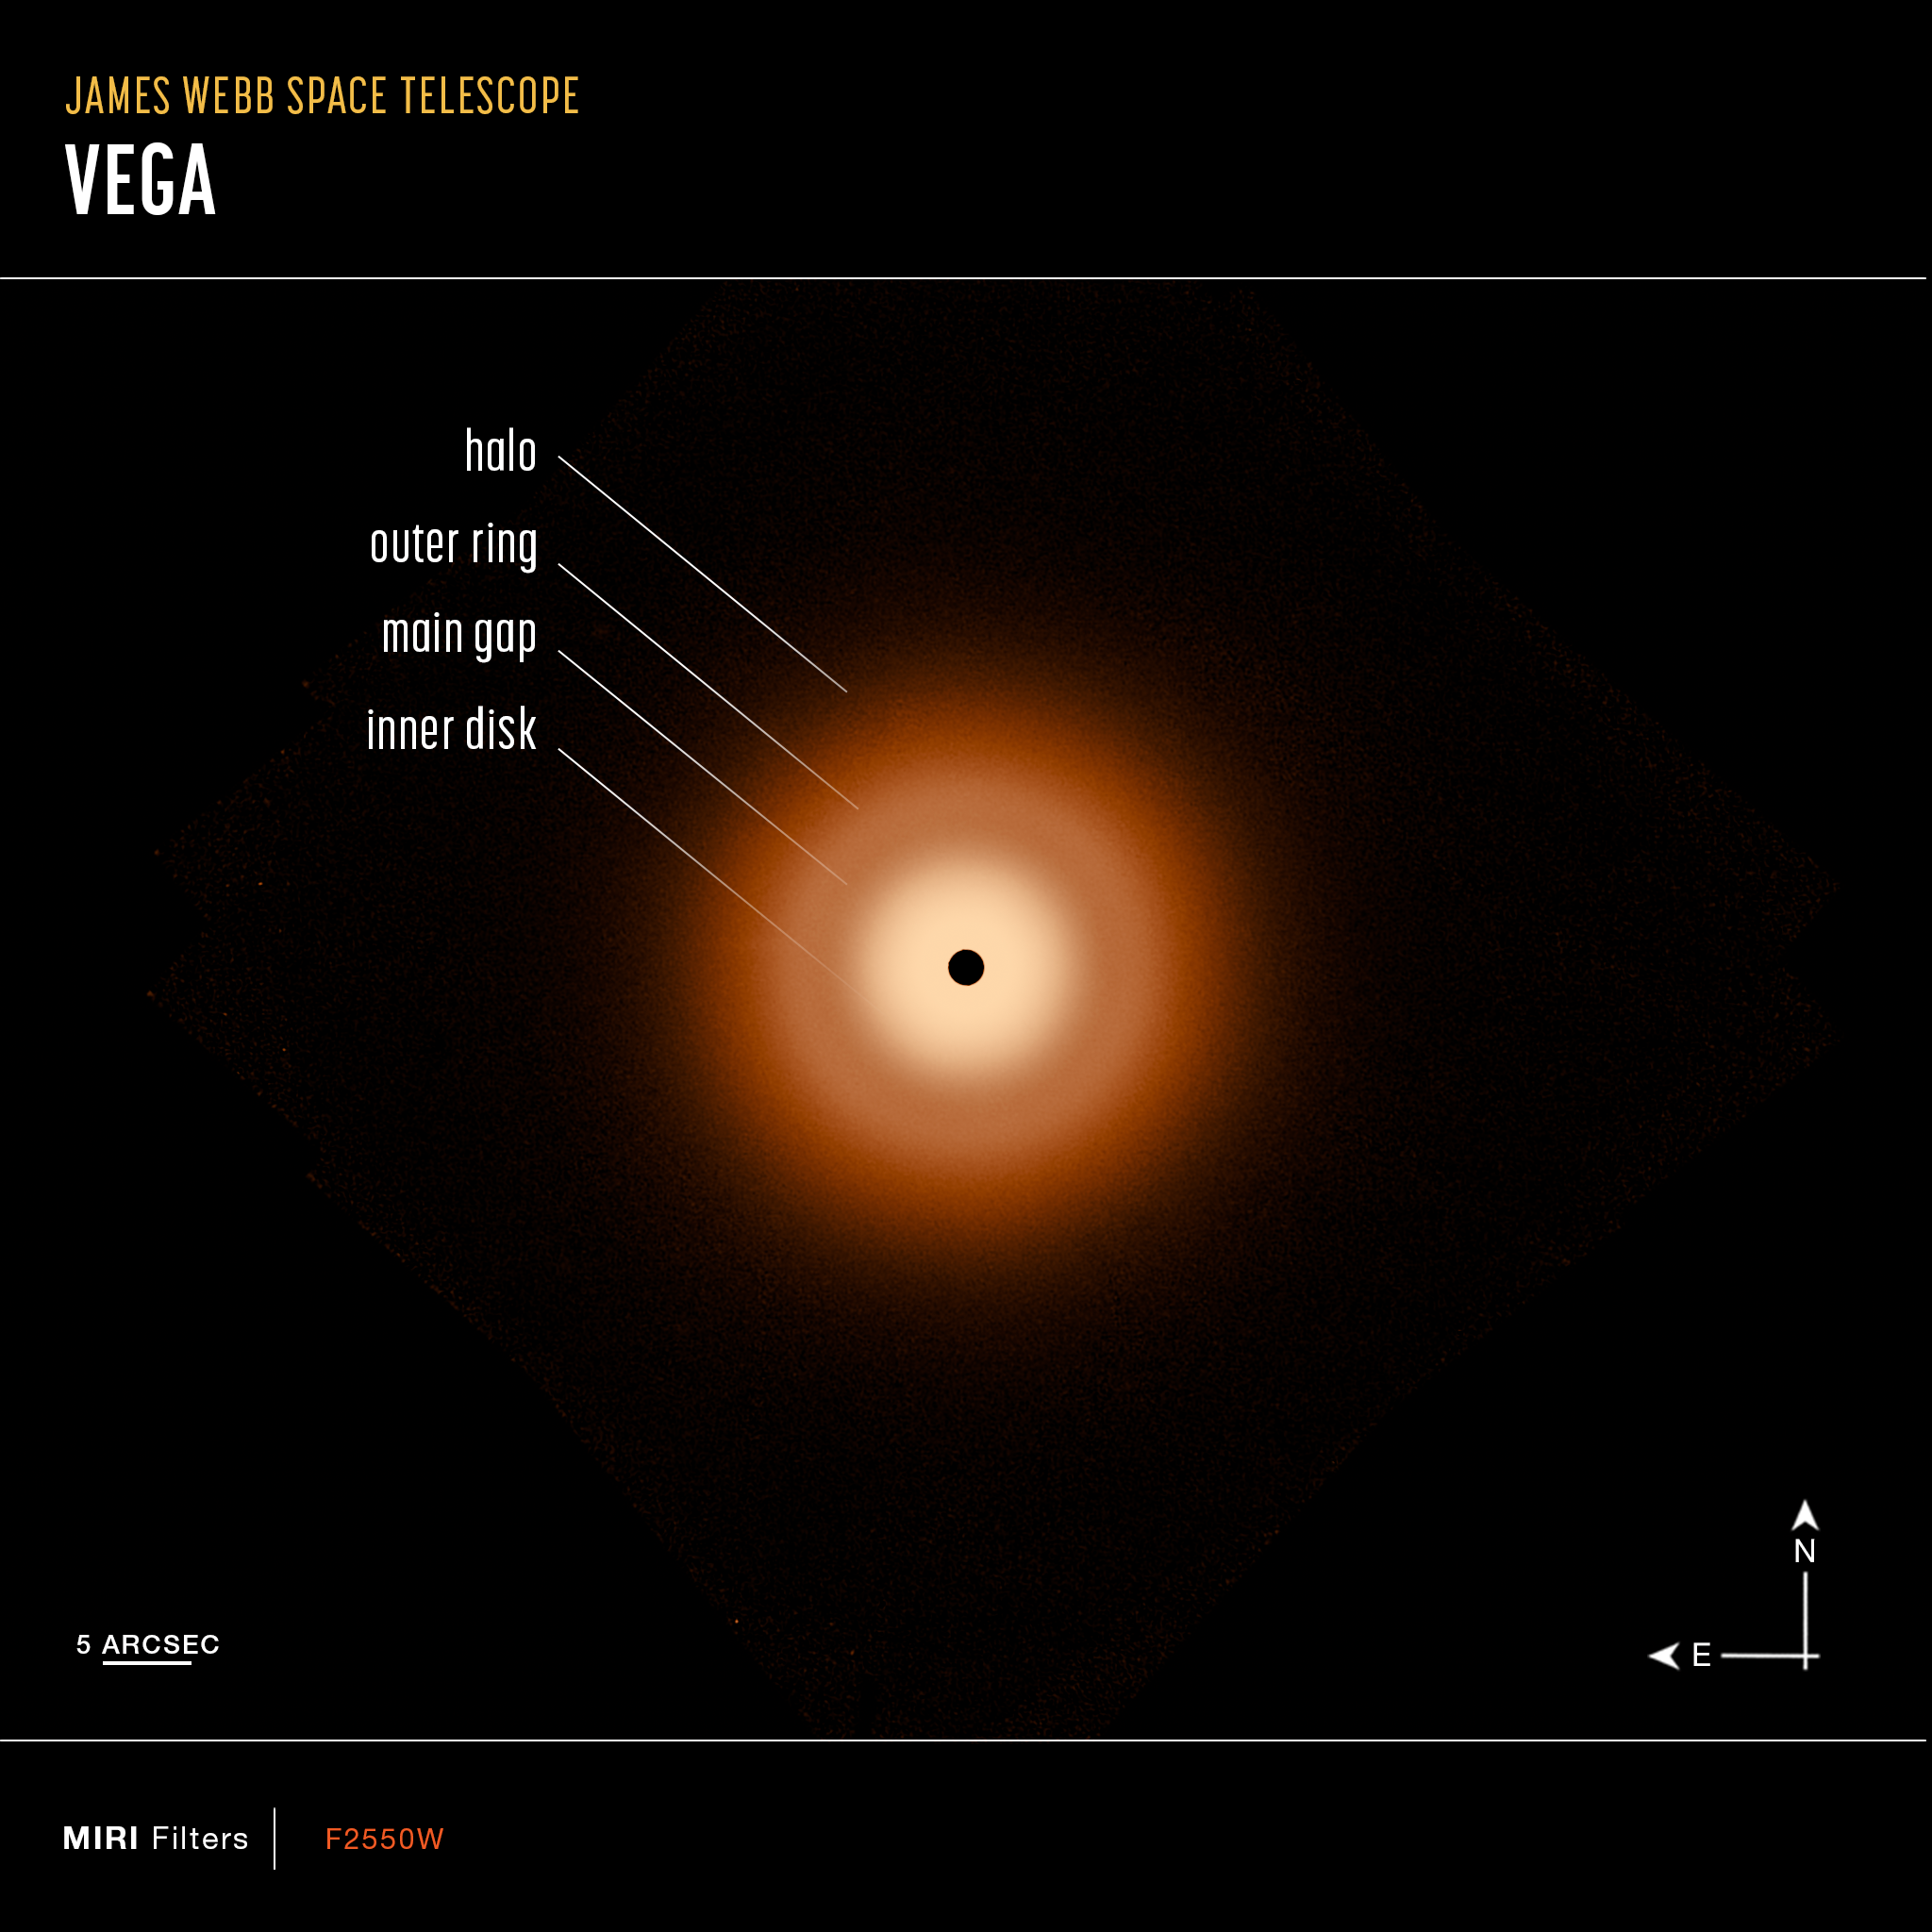

Vega Webb Compass Image

This is a James Webb Space Telescope view of a 100-billion-mile-wide disk of dust around the star Vega. The disk is remarkably smooth and there is no debatable evidence for planet formation taking place. Webb resolves the glow of warm dust in a disk halo, at 23 billion miles out. The outer disk (analogous to the solar system's Kuiper Belt) extends from 7 billion miles to 15 billion miles. The inner disk extends from the inner edge of the outer disk down to close proximity to the star. There is a notable dip in surface brightness of the inner disk from approximately 3.7 to 7.2 billion miles. The black spot at the center is due to lack of data from saturation.

Credit: NASA, ESA, CSA, STScI, K. Su (University of Arizona), A. Gáspár (University of Arizona)